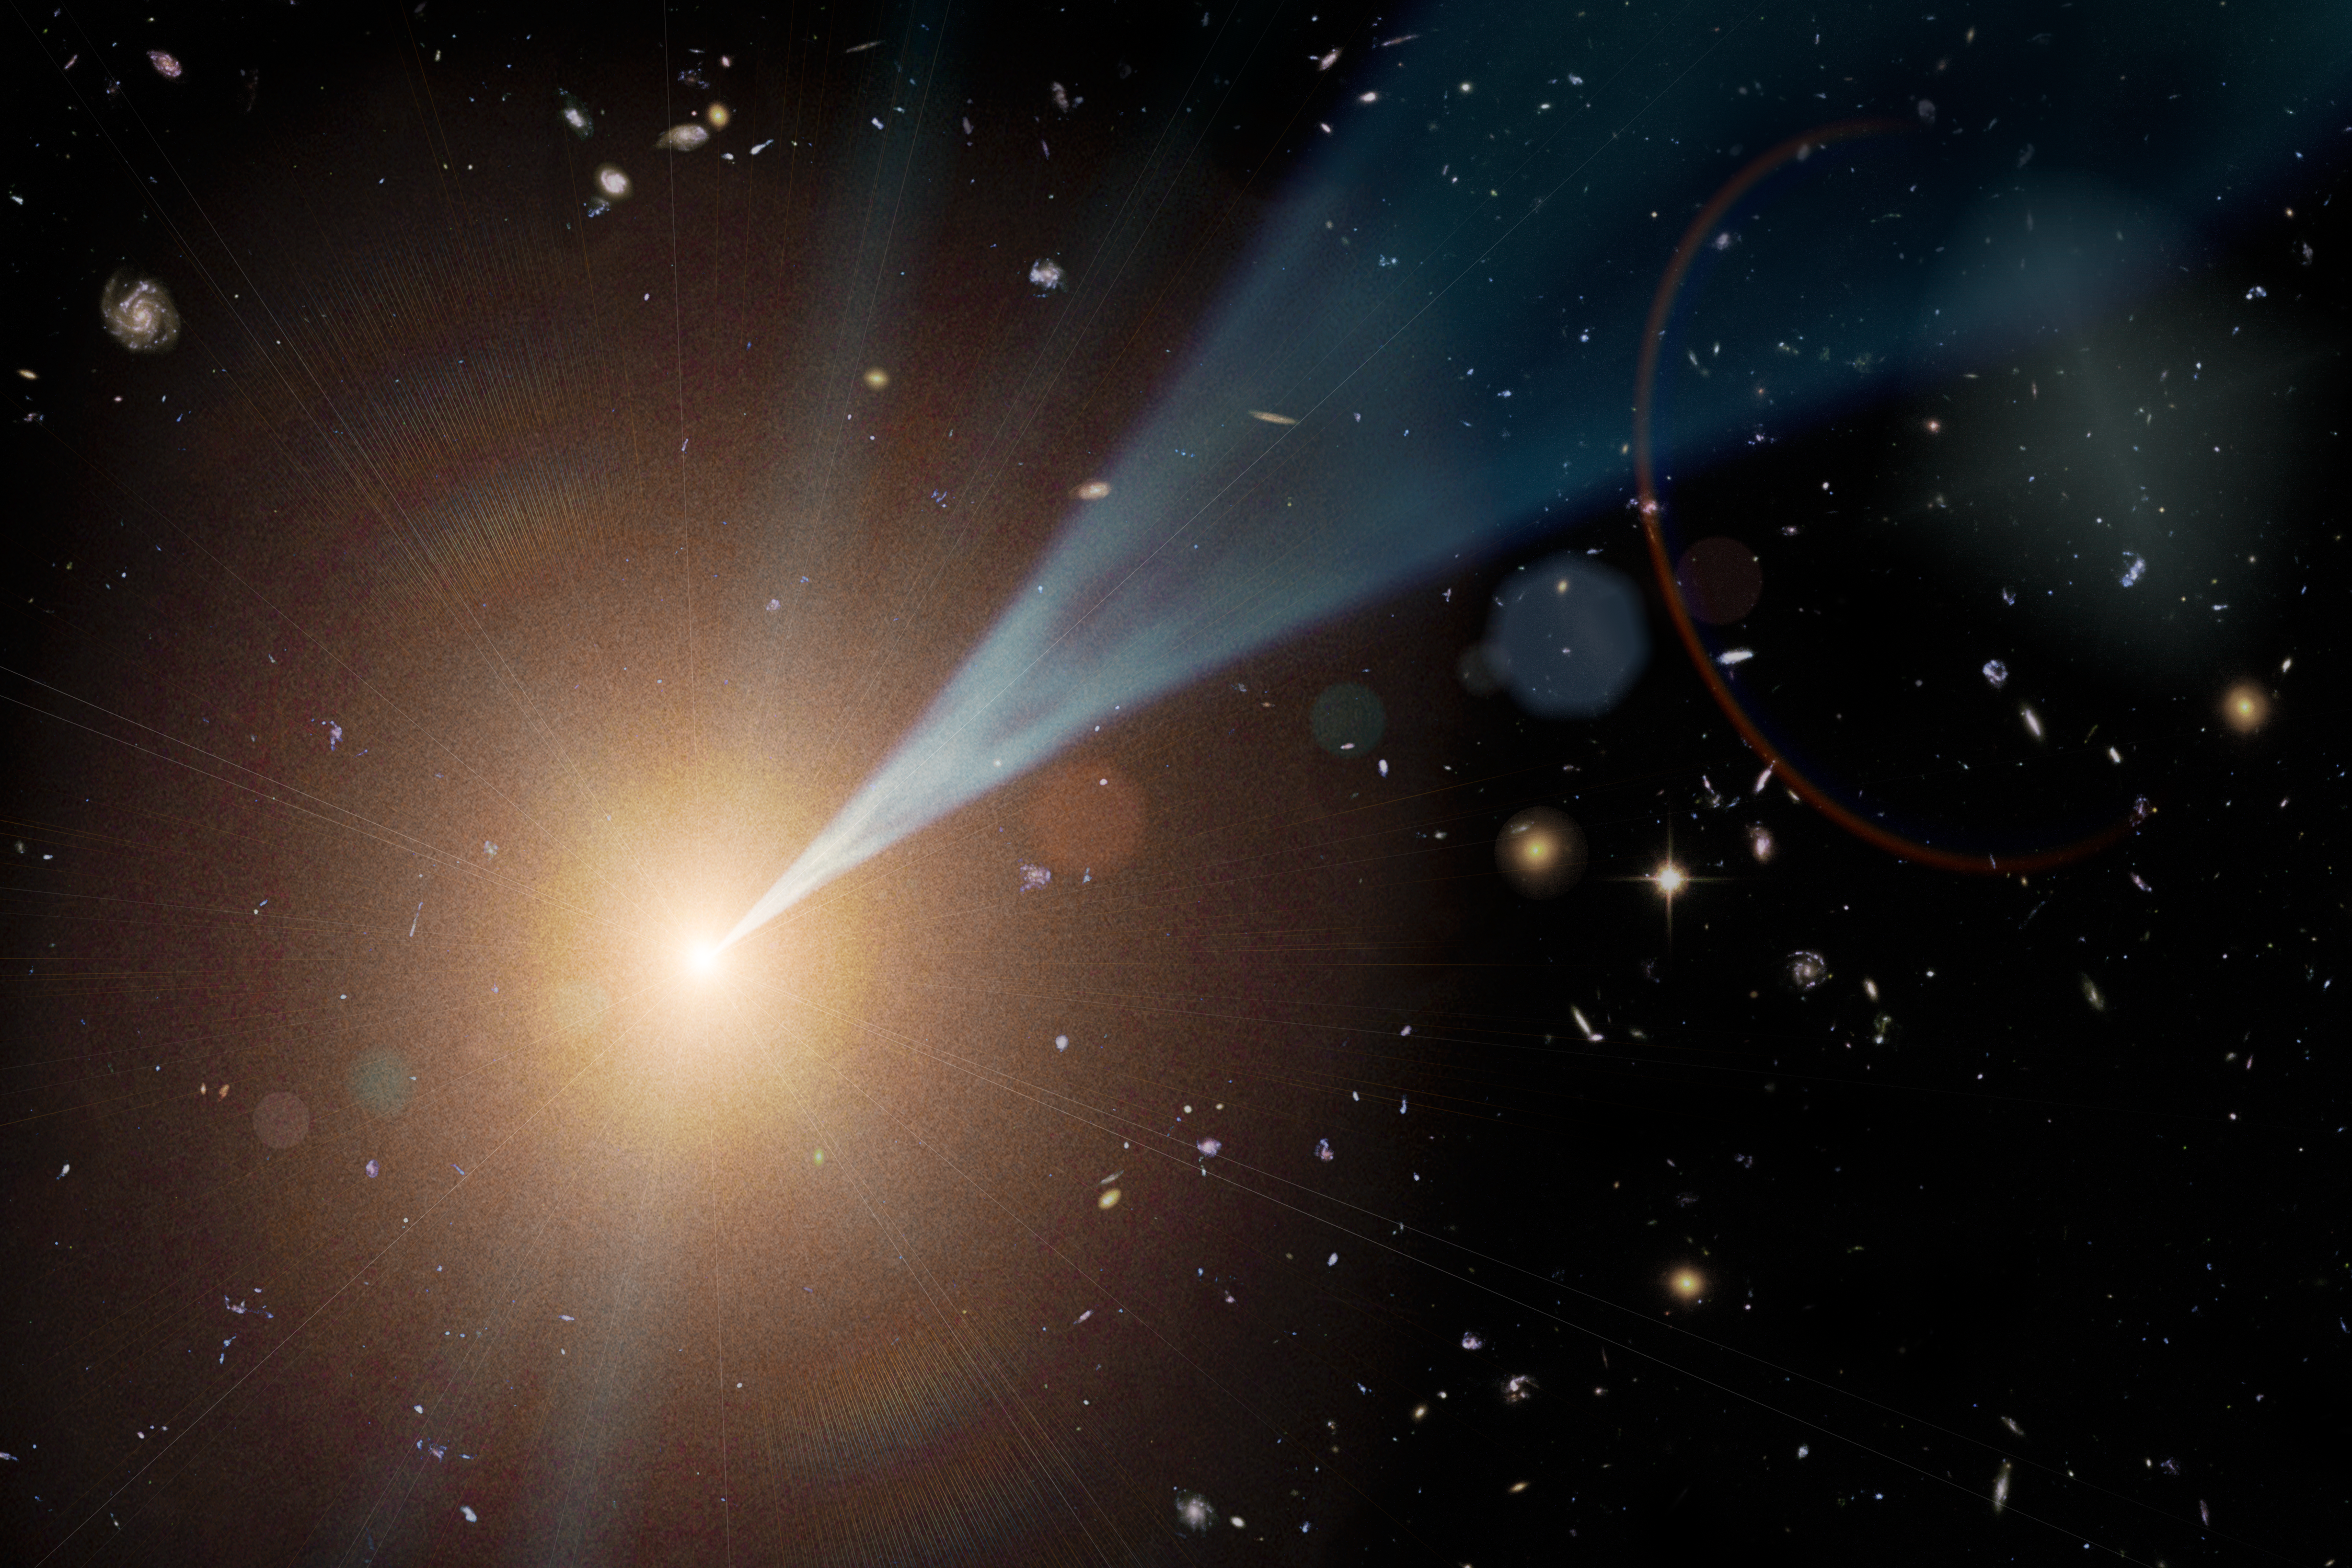

Cosmic Jets Coming at You (Artist’s Concept)

This artist’s concept shows a “feeding,” or active, supermassive black hole with a jet streaming outward at nearly the speed of light. Such active black holes are often found at the hearts of elliptical galaxies. Not all black holes have jets, but when they do, the jets can be pointed in any direction. If a jet happens to shine at Earth, the object is called a blazar.

Blazars are categorized differently than other active black holes with jets because they have unique properties when viewed by telescopes. They give off a full range of light, dominated by high-energy gamma rays. As particles in the jets are accelerated to almost the speed of light, they give off a specific infrared signature, which NASA’s Wide-field Infrared Survey Explorer (WISE) can detect. Astronomers have taken advantage of this fact, and used the WISE all-sky catalog to uncover more than 200 new blazars so far.

NASA’s Jet Propulsion Laboratory, Pasadena, Calif., manages, and operated WISE for NASA’s Science Mission Directorate. The spacecraft was put into hibernation mode after it scanned the entire sky twice, completing its main objectives. Edward Wright is the principal investigator and is at UCLA. The mission was selected competitively under NASA’s Explorers Program managed by the agency’s Goddard Space Flight Center in Greenbelt, Md. The science instrument was built by the Space Dynamics Laboratory in Logan, Utah. The spacecraft was built by Ball Aerospace & Technologies Corp. in Boulder, Colo. Science operations and data processing take place at the Infrared Processing and Analysis Center at the California Institute of Technology in Pasadena. Caltech manages JPL for NASA.

Credit: NASA/JPL-Caltech